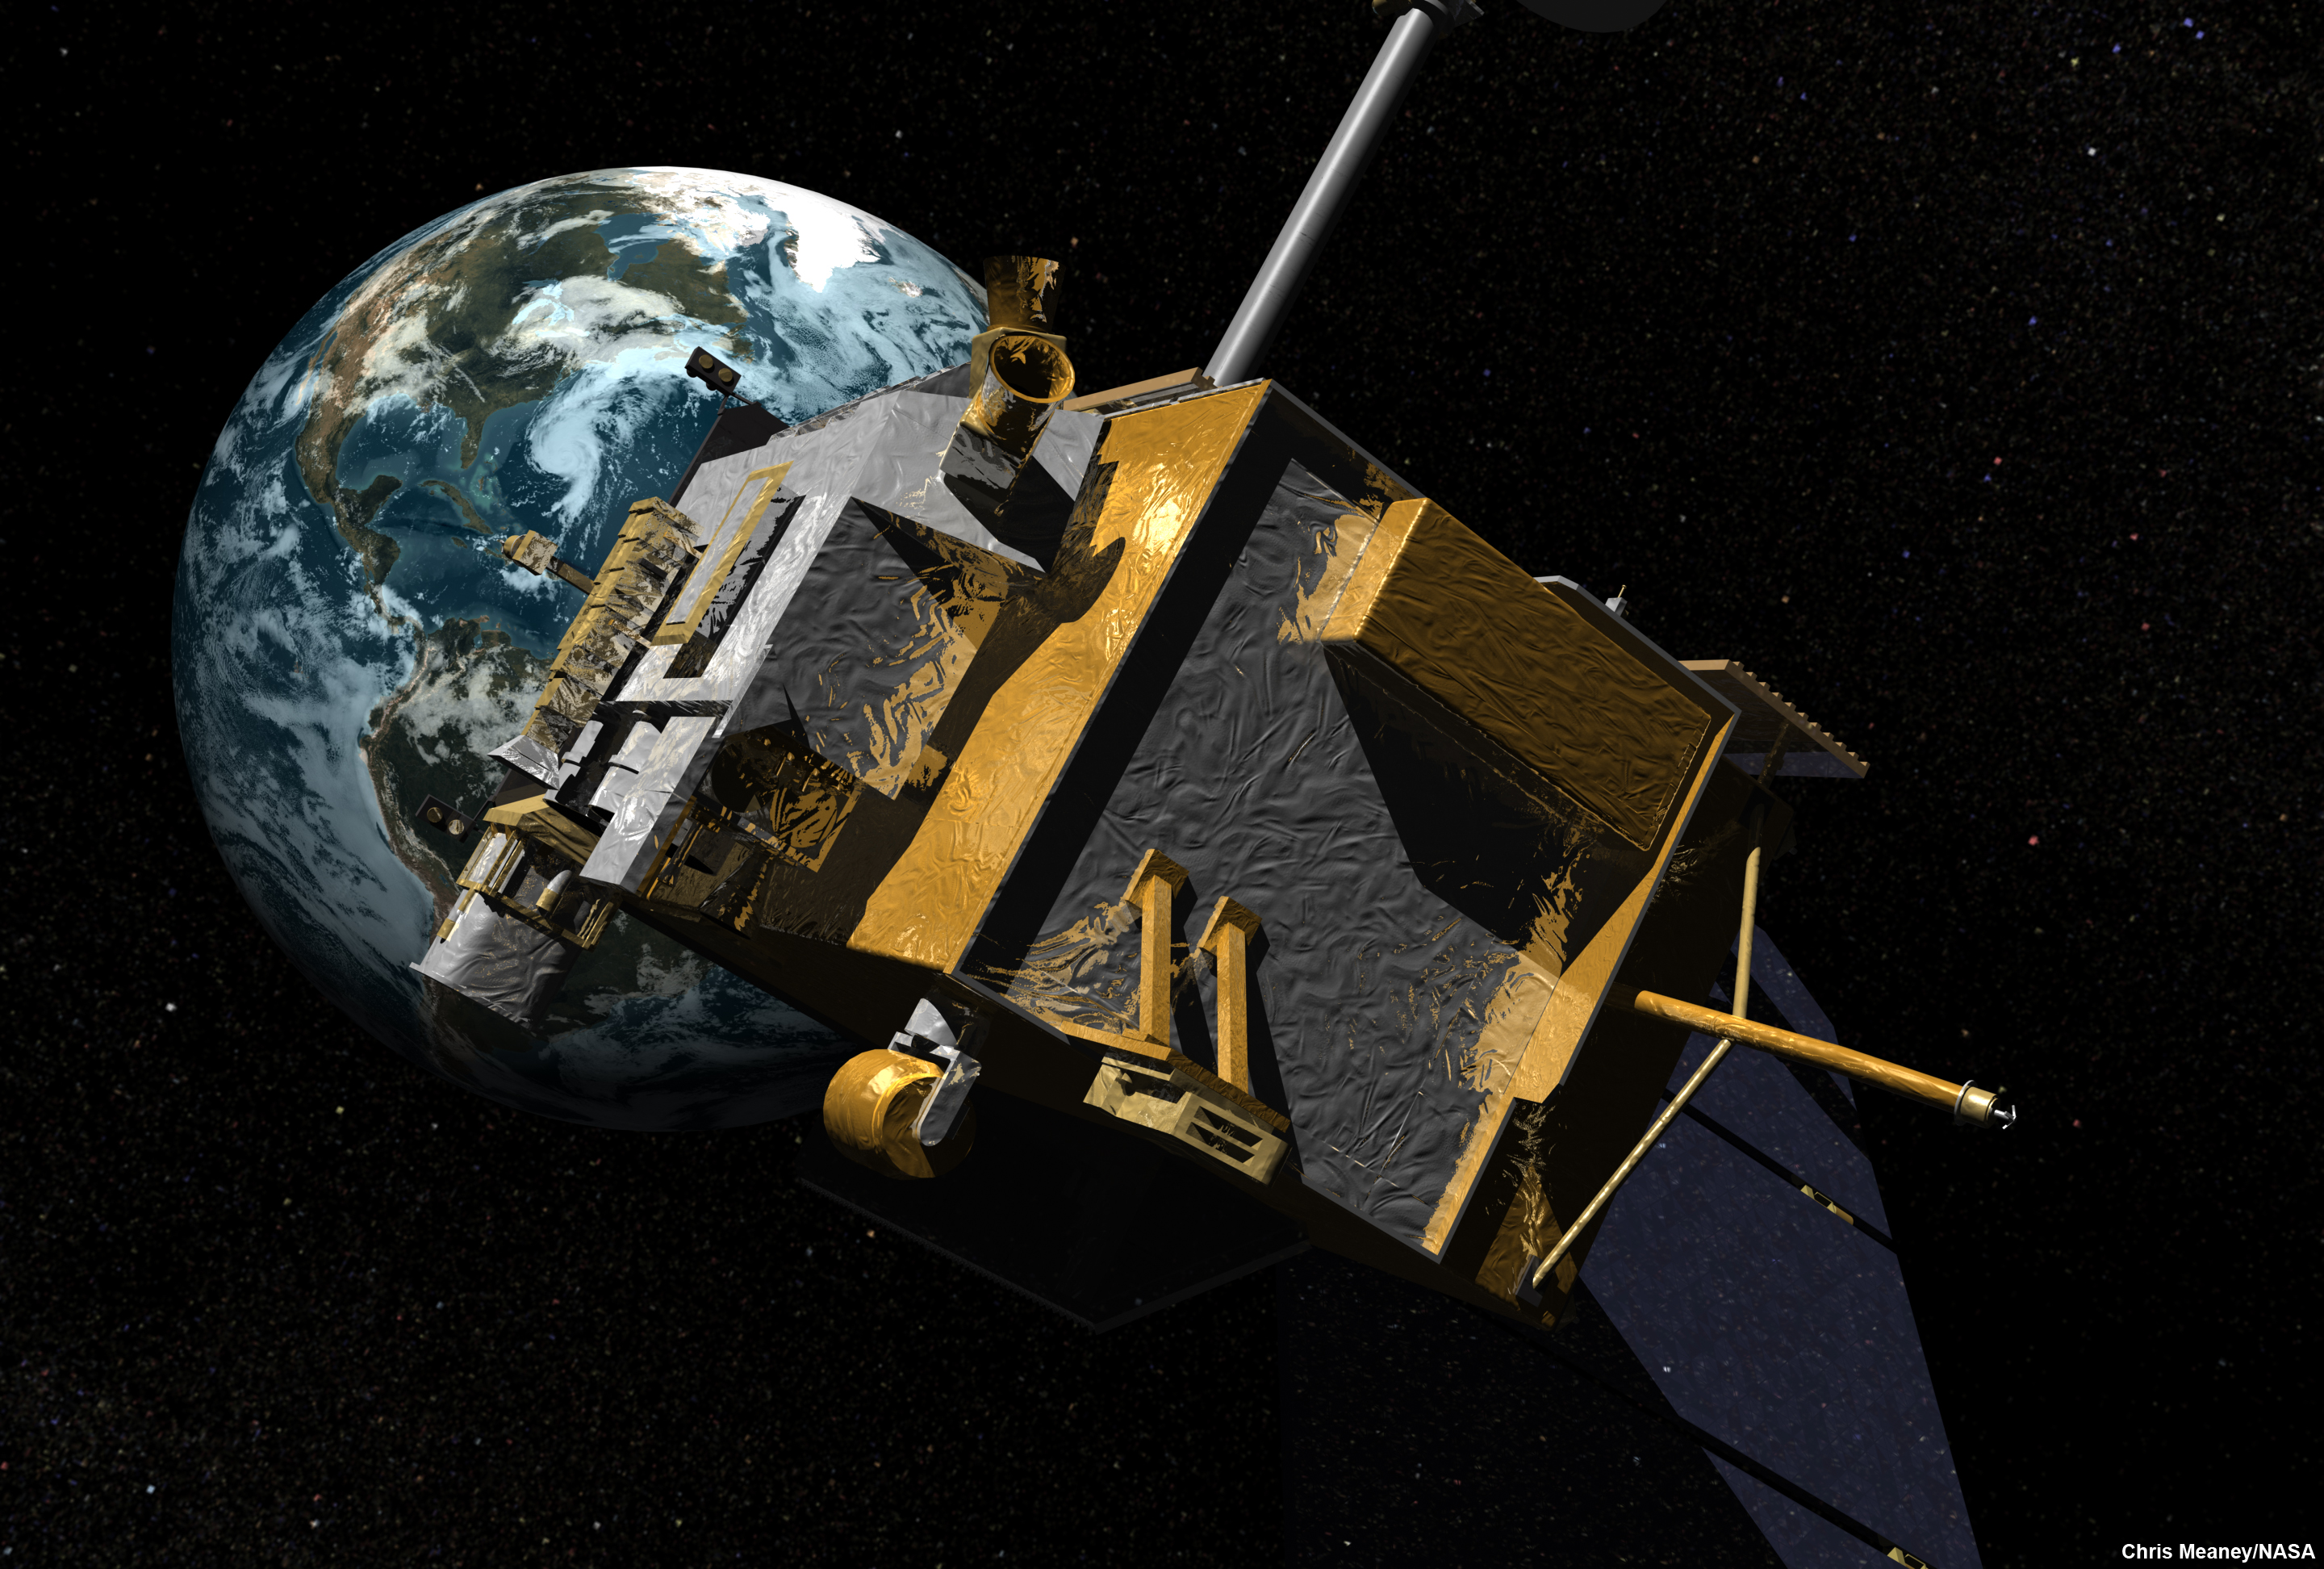

Lunar Reconnaissance Orbiter (LRO) (Artist’s Concept)

NASA is scheduled to launch the Lunar Reconnaissance Orbiter, an unmanned mission to comprehensively map the entire moon, on June 18, 2009. One of the instruments aboard, the Diviner Lunar Radiometer Experiment, will make the first global survey of the temperature of the lunar surface while the orbiter circles some 50 kilometers (31 miles) above the moon.

The Lunar Reconnaissance Orbiter is the first mission in NASA’s Vision for Space Exploration program, a plan to return to the moon and then to travel to Mars and beyond. The mission will gather crucial data on the lunar environment that will help astronauts prepare for long-duration lunar expeditions.

JPL designed, built and manages the Diviner instrument for NASA’s Exploration Science Mission Directorate, Washington. UCLA is home institution of Diviner’s principal investigator, David Paige. NASA’s Goddard Spaceflight Center, Greenbelt, Maryland manages the Lunar Reconnaissance Orbiter. It is a NASA mission with international participation from the Institute for Space Research in Moscow.

Credit: NASA/JPL